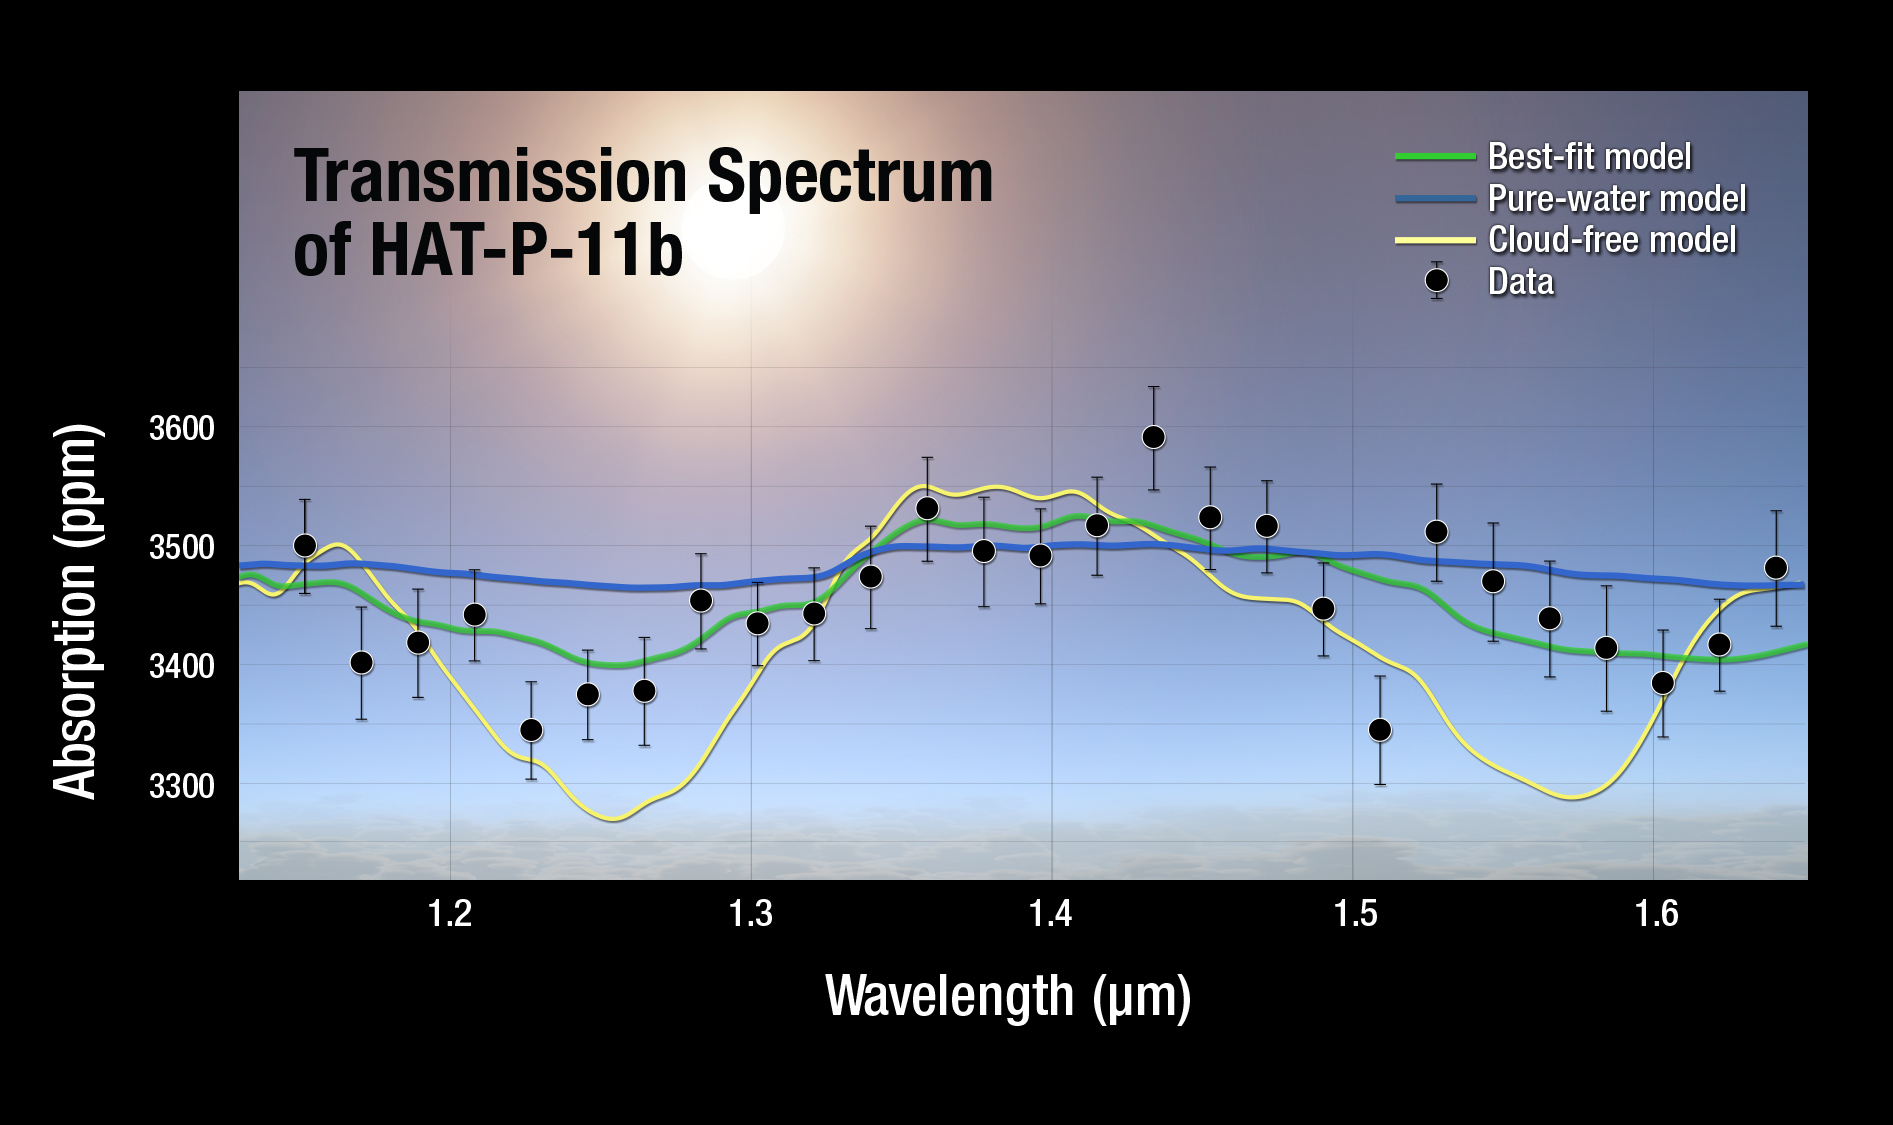

Artist’s Illustration of HAT-P-11b Transmission Spectrum Plot

A plot of the transmission spectrum for exoplanet HAT-P-11b, with Kepler, Hubble WFC3, and Spitzer transits combined. The results show a robust detection of water absorption in the WFC3 data. Transmission spectra of selected atmospheric models are plotted for comparison.

Credit: NASA, ESA, and A. Feild (STScI)